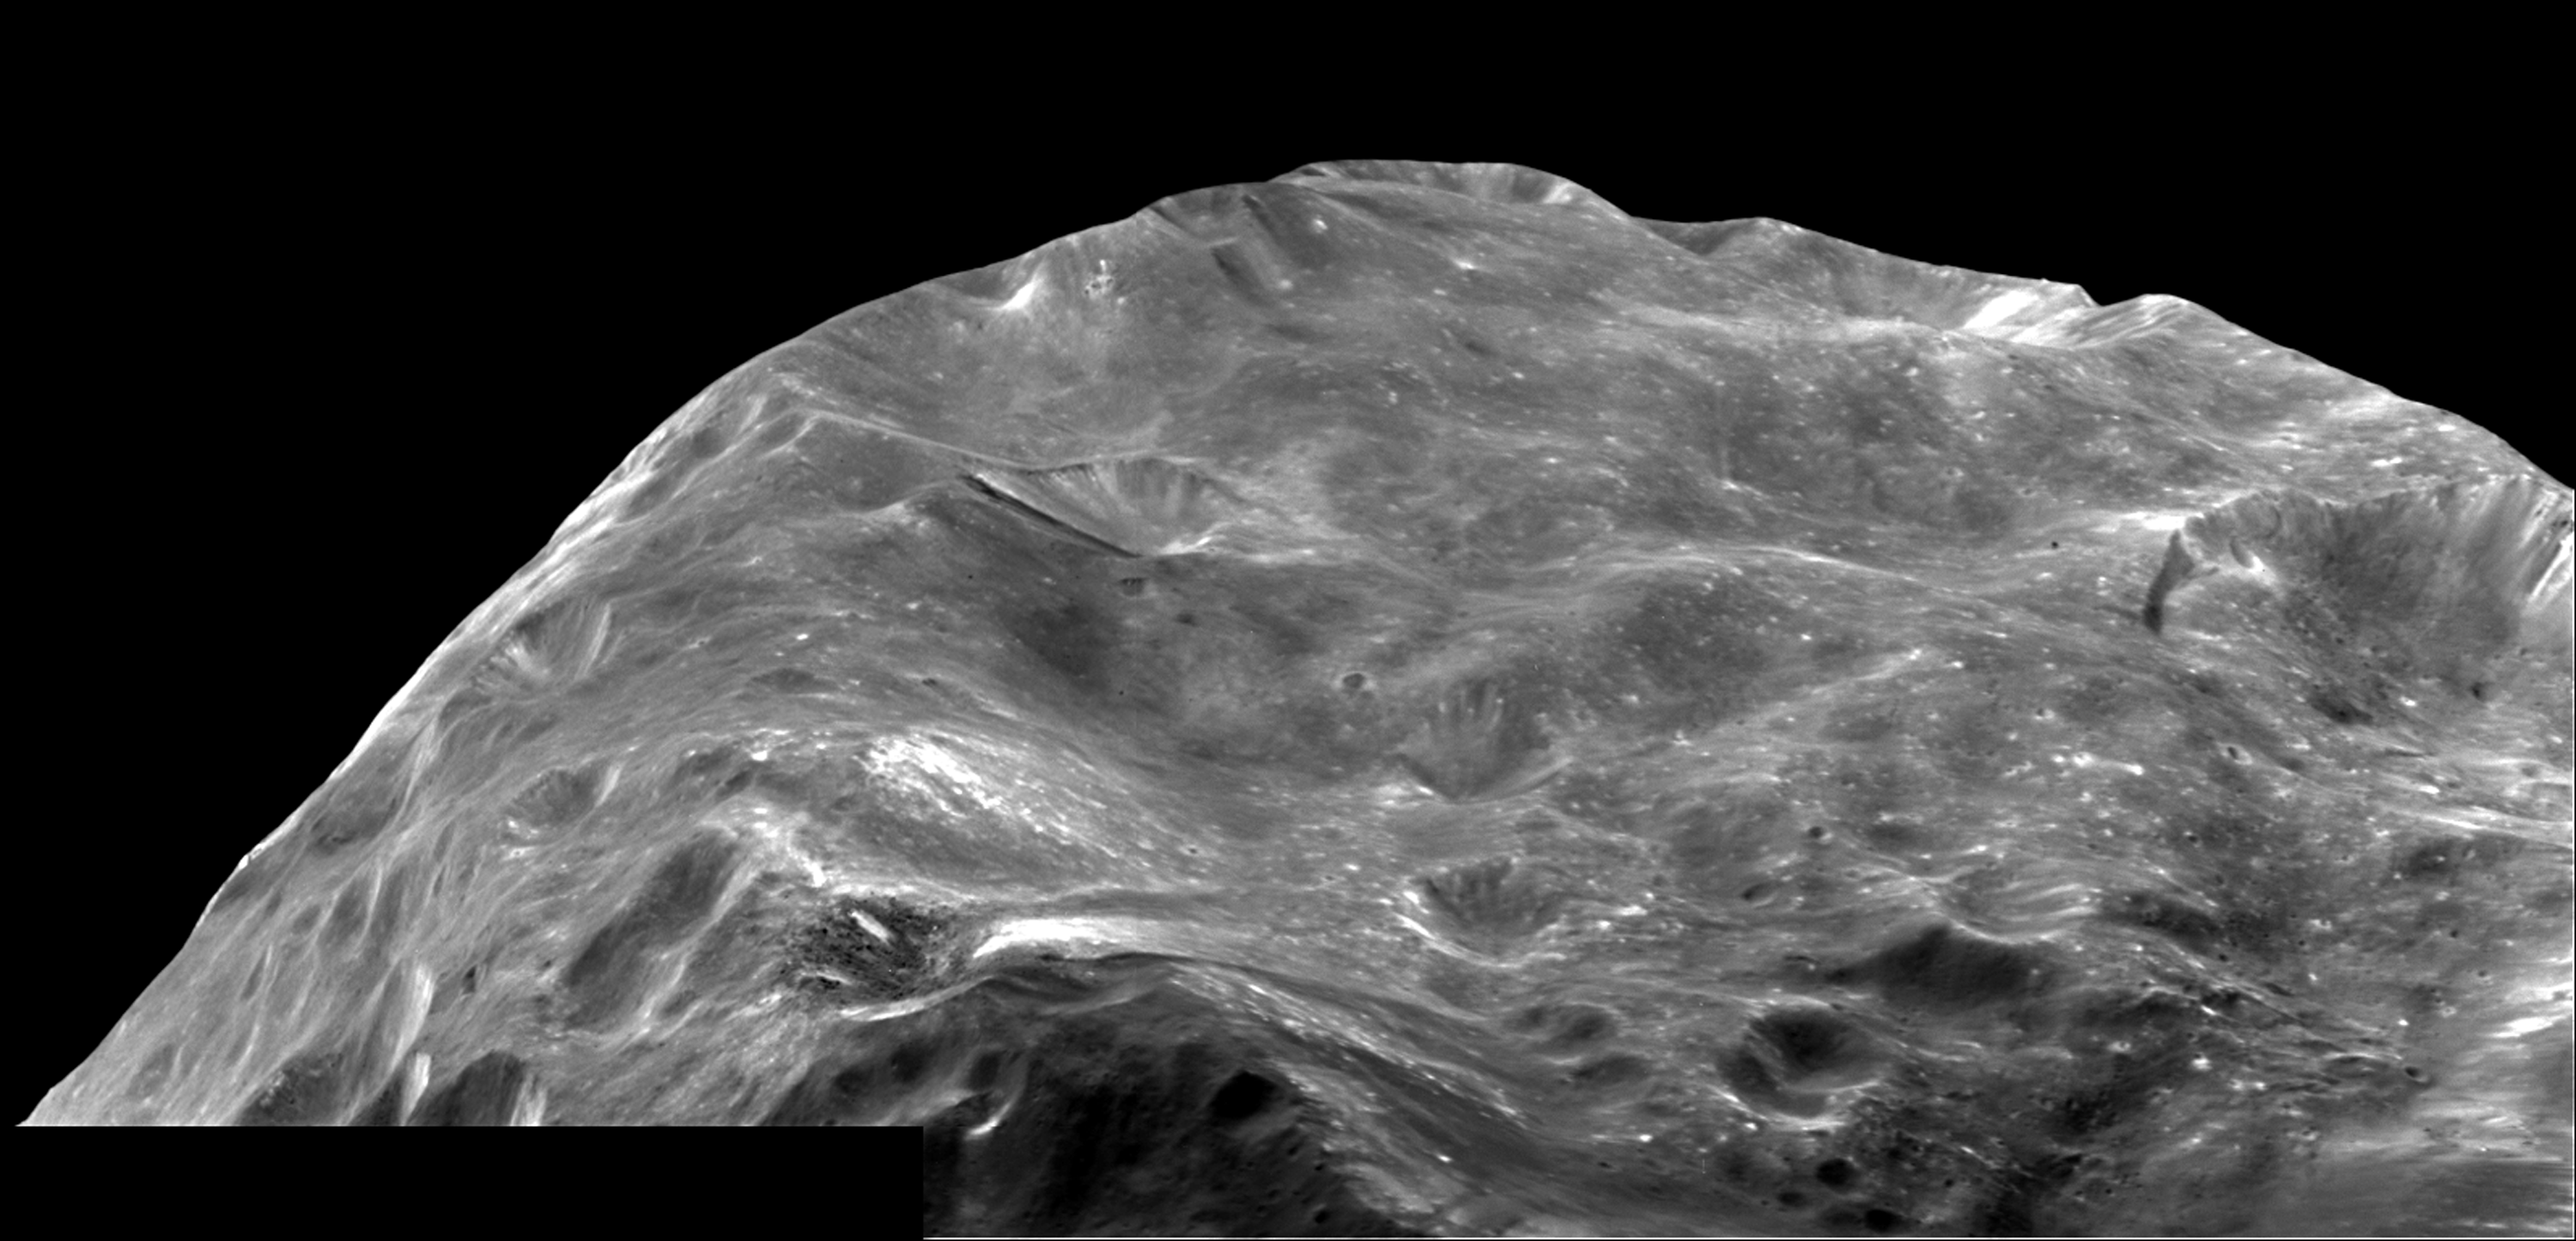

A View to the South

A mosaic of two images of Saturn’s moon Phoebe taken shortly after Cassini’s flyby on June 11, 2004, gives a close-up view of a region near its South Pole. The view, taken about 13,000 kilometers (8,000 miles) from Phoebe, is about 120 kilometers (74 miles) across and shows a region battered by craters. Brighter material, likely to be ice, is exposed by small craters and streams down the slopes of large craters. The skyline is a combination of Phoebe’s shape and the formation of impact craters. Walls of some of the larger craters are more than 4 kilometers (2.5 miles) high. The image scale is 80 meters (264 feet) per pixel.

The Cassini-Huygens mission is a cooperative project of NASA, the European Space Agency and the Italian Space Agency. The Jet Propulsion Laboratory, a division of the California Institute of Technology in Pasadena, manages the Cassini-Huygens mission for NASA’s Office of Space Science, Washington, D.C. The Cassini orbiter and its two onboard cameras, were designed, developed and assembled at JPL. The imaging team is based at the Space Science Institute, Boulder, Colo.

Credit: NASA/JPL/Space Science Institute